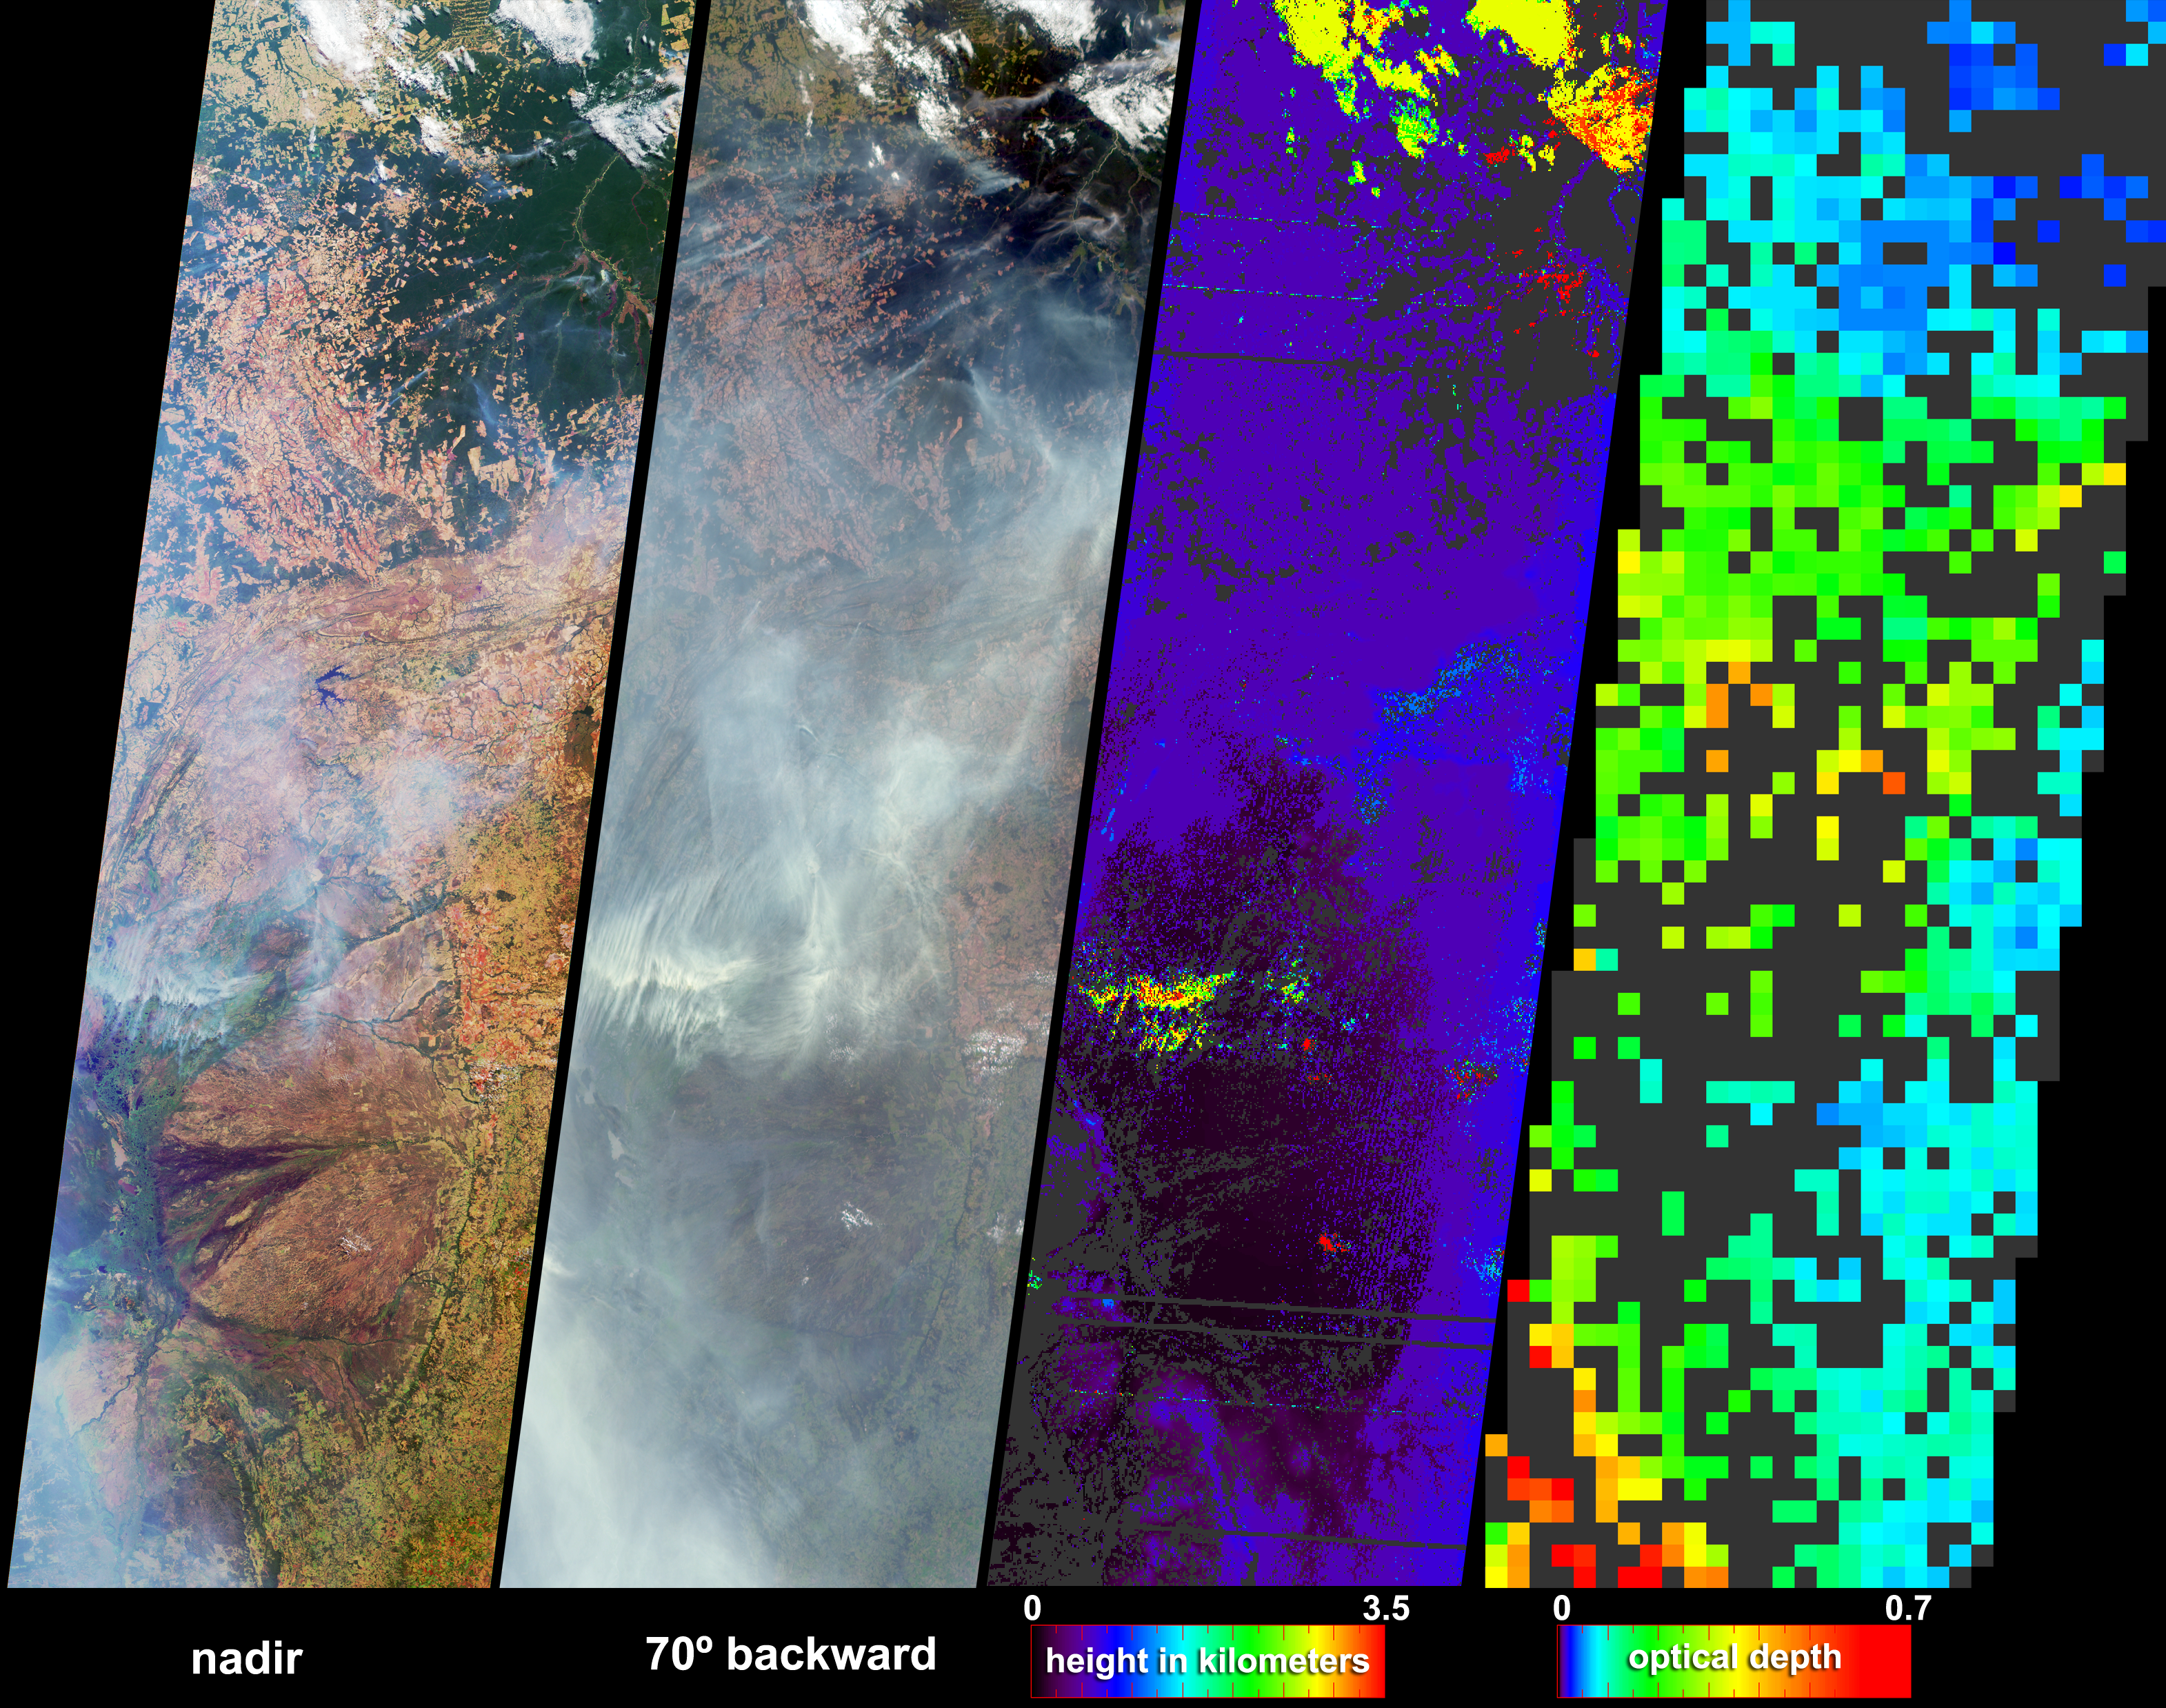

Fire and Deforestation near the Xingu River

Numerous fires occurred near the headwaters of the Xingu River and the Xingu Indigenous Peoples’ Reserve in Mato Grosso, Brazil, during late June and early July. These data products from the Multi-angle Imaging SpectroRadiometer (MISR) depict smoke abundance and the heights attained by smoke plumes on June 29, 2004. The four image panels extend from the Xingu headwaters region (upper right), to the great alluvial fan of the Taquari River in Mato Grosso do Sul (lower left) and just beyond the Brazil-Paraguay border. In addition to the four-image panel, an animation comparing the Xingu headwaters region on May 26, 2000 and May 21, 2004, illustrates land use changes that have occurred over the past four years. The opportunity for fires to occur in new areas of the Amazon forests tends to increase as new roads are established and more land is cleared.

The left and center-left panels are natural color views from MISR’s nadir and 70° backward-viewing cameras, respectively. A stereoscopic height field (center-right) and an aerosol optical depth retrieval (right) were generated using automated processing of data from multiple MISR cameras. Heights were retrieved for clouds, and also for smoke that exhibited sufficient spatial contrast between several view angles to be retrieved by MISR’s feature matching algorithm. Several noticeably thick wisps of smoke (situated below and to the left of image center) echo the shapes of the northeast-southwest trending mountain ranges of the Planalto do Mato Grosso. Analysis of the wind-corrected stereo height field indicates that the smoke attained heights about 3.5 kilometers above the surface, and cumulus clouds attained heights about one kilometer higher. Terrain elevation data are displayed when the stereo matcher determines that a location is not covered by a feature above the surface, and areas where height could not be retrieved are shown in dark gray. In the lower left, a pall of smoke not clearly discernible at the nadir view is readily apparent at the 70° oblique view and in the aerosol retrieval. The aerosol optical depth retrieval utilizes changes in surface brightness and contrast at different view angles to obtain a quantitative measurement of aerosol amount. An optically thick atmosphere is indicated by green, yellow, orange or red pixels, and clearer skies are indicated by blue pixels. Areas where the smoke was too thick to see surface contrast, or where the presence of clouds precluded an aerosol retrieval, are shown in dark gray.

The Multi-angle Imaging SpectroRadiometer observes the daylit Earth continuously and every 9 days views the entire globe between 82 degrees north and 82 degrees south latitude. The non-animated data products were generated from a portion of the imagery acquired during Terra orbits 24104, and the animation was derived from orbits 2333 and 23536. The still panels cover an area of about 380 kilometers x 1264 kilometers, and utilize data from blocks 99 to 106 within World Reference System-2 path 226.

MISR was built and is managed by NASA’s Jet Propulsion Laboratory, Pasadena, CA, for NASA’s Office of Earth Science, Washington, DC. The Terra satellite is managed by NASA’s Goddard Space Flight Center, Greenbelt, MD. JPL is a division of the California Institute of Technology.

Credit: NASA/GSFC/LaRC/JPL, MISR Team.